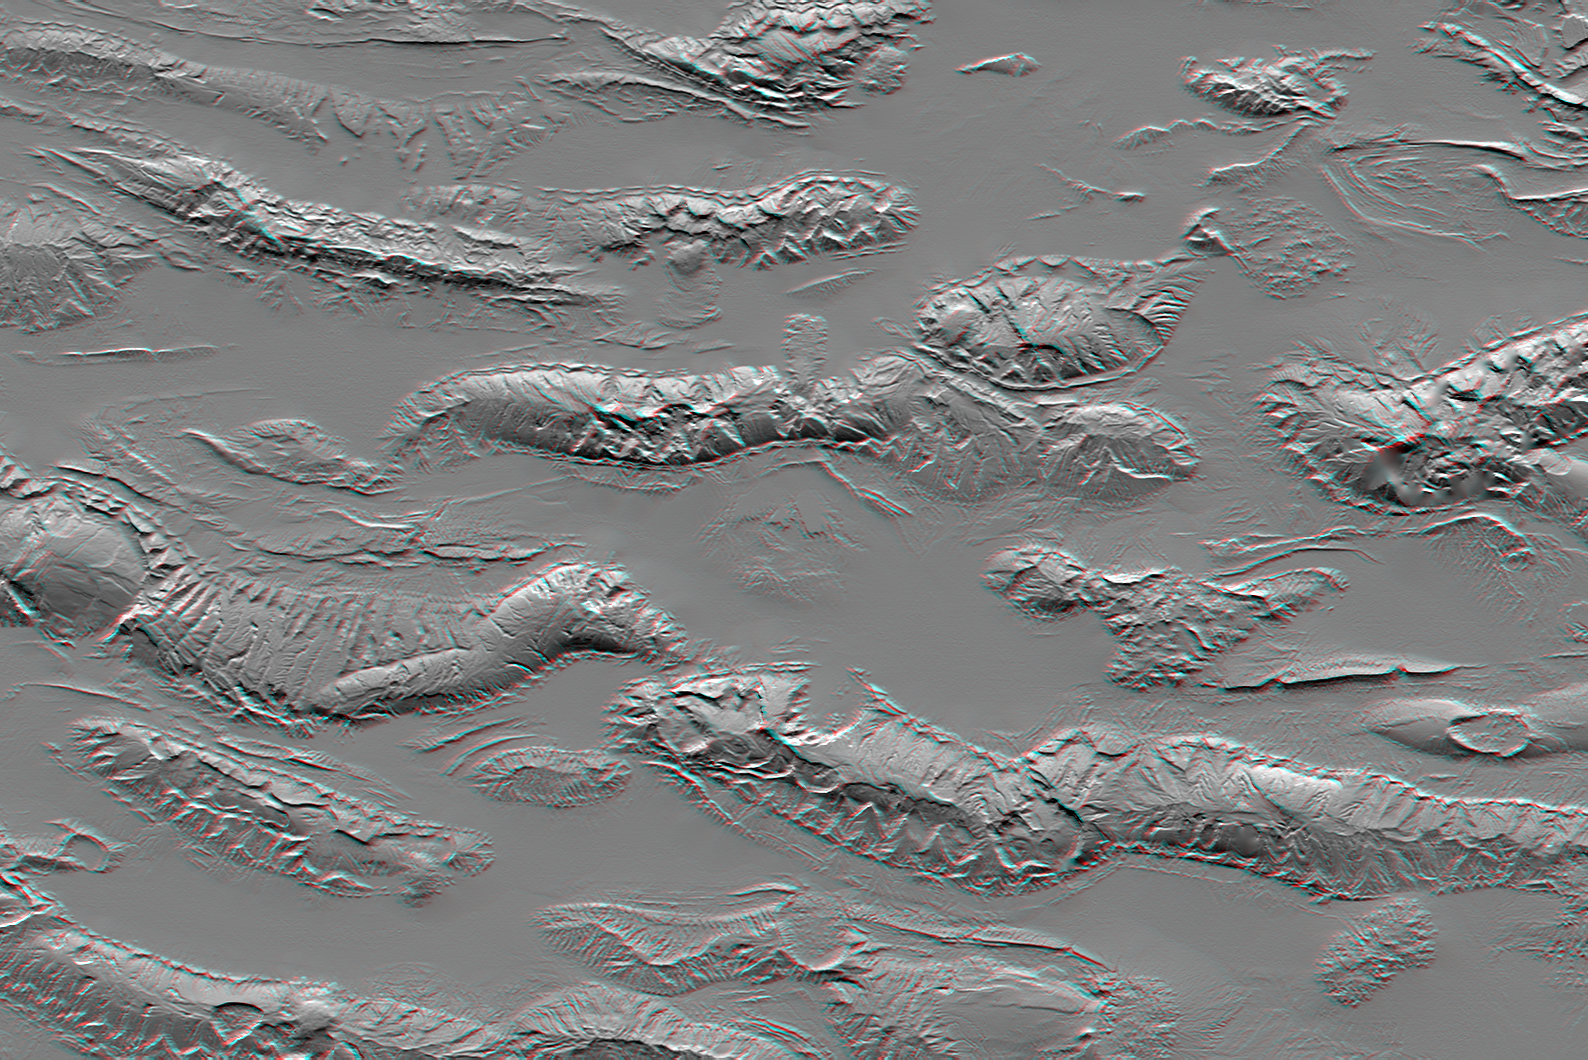

Zagros Mountains, Iran, SRTM Shaded Relief Anaglyph

The Zagros Mountains in Iran offer a visually stunning topographic display of geologic structure in layered sedimentary rocks. This scene is nearly 100 kilometers (62 miles) wide but is only a small part of similar terrain that covers much of southern Iran. This area is actively undergoing crustal shortening, as global tectonics moves Arabia toward Asia. Consequently, layers of sedimentary rock are folding much like a carpet will fold if pushed. The convex upward folds create structures called anticlines, which are prominently seen here. The convex downward folds (between the anticlines) create structures called synclines, which are mostly buried and hidden by sediments eroding off the anticlines. Layers having differing erosional resistance create distinctive patterns, often sawtooth triangular facets, that encircle the anticlines. Local relief between the higher mountain ridges and their intervening valleys is about 1,200 meters (about 4,000 feet).

Salt extrusions and salt “glaciers” are another set of geologic features readily evident in the topography. Salt deposits, likely created by the evaporation of an ancient inland sea, were buried by the sediments that now make up the layers of the anticlines and synclines. But salt is less dense than most other rocks, so it tends to migrate upward through Earth’s crust in vertical columns called “diapirs.” The compressive folding process has probably facilitated the formation of these diapirs, and the diapirs, in turn, are probably enhancing some anticlines by “inflating” them with salt. Where the diapirs reach the surface, the salt extrudes, much like lava from a volcano, and the salt flows. Two prominent salt flows are evident in the same valley, leaking from neighboring anticlines, just north of the scene center.

This anaglyph was created by deriving a shaded relief image from the SRTM data, draping it back over the SRTM elevation model, and then generating two differing perspectives, one for each eye. Illumination is from the north (top). When viewed through special glasses, the anaglyph is a vertically exaggerated view of the Earth’s surface in its full three dimensions. Anaglyph glasses cover the left eye with a red filter and cover the right eye with a blue filter.

Elevation data used in this image were acquired by the Shuttle Radar Topography Mission (SRTM) aboard the Space Shuttle Endeavour, launched on February 11, 2000. SRTM used the same radar instrument that comprised the Spaceborne Imaging Radar-C/X-Band Synthetic Aperture Radar (SIR-C/X-SAR) that flew twice on the Space Shuttle Endeavour in 1994. SRTM was designed to collect three-dimensional measurements of the Earth’s surface. To collect the 3-D data, engineers added a 60-meter-long (200-foot) mast, installed additional C-band and X-band antennas, and improved tracking and navigation devices. The mission is a cooperative project between the National Aeronautics and Space Administration (NASA), the National Geospatial-Intelligence Agency (NGA) of the U.S. Department of Defense (DoD), and the German and Italian space agencies. It is managed by NASA’s Jet Propulsion Laboratory, Pasadena, Calif., for NASA’s Earth Science Enterprise, Washington, D.C.

Size: 98.1 kilometers (60.8 miles) by 148.1 kilometers (91.8 miles)
Location: 27.3 degrees North latitude, 54.5 degrees East longitude
Orientation: North toward the top
Image Data: Shaded SRTM elevation model

Date Acquired: February 2000

Credit: NASA/JPL/NIMA